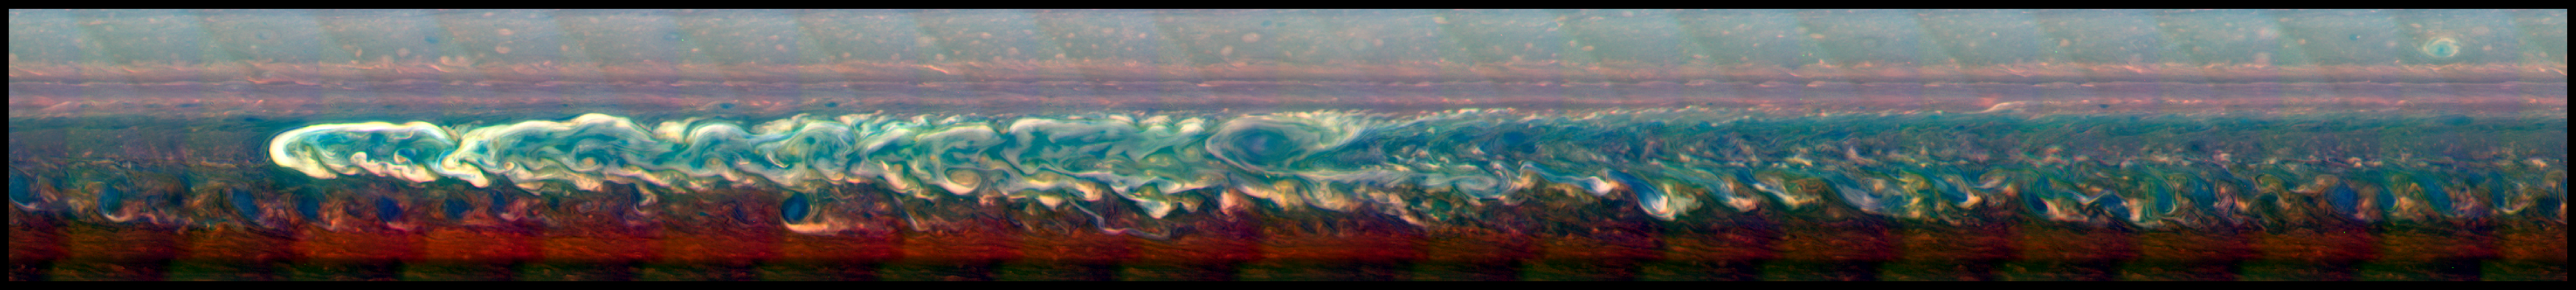

Northern Storm in Full Force

Annotated Image

This mosaic of images from NASA’s Cassini spacecraft shows the trail of a great northern storm on Saturn raging in full force. The contrast in the images has been enhanced to make the turbulent parts of the storm (in white) stand out without losing the details of the surrounding regions.

The head of the storm is the set of bright clouds near the left of the image. A clockwise-spinning vortex spawned by the storm shortly after it erupted in early December 2010 can be seen in the middle. The head of the storm moved very swiftly westward, while the vortex drifted more slowly westward.

Cassini’s imaging camera obtained the images that went into this mosaic on March 6, 2011. The image is centered at about 0 degrees longitude and 35 degrees latitude.

In this image, scientists assigned red, green and blue channels to those visible-light colors. However, this view is not what a human eye would see at Saturn — in enhancing the contrast, the natural color balance was not preserved. To human eyes, storm would have appeared more like a bright feature against a yellow background with less color variation, as is seen in PIA16724. In this color scheme, the brightness generally corresponds to the altitude of the cloud features. Bright white indicates highest cloud tops in the troposphere, and dark places indicate holes in the cloud layer. The subtle colors that become apparent in this enhanced-contrast view are probably produced by variation in the composition of clouds. However, the coloring agents responsible for producing these subtle hues remain unidentified.

The Cassini-Huygens mission is a cooperative project of NASA, the European Space Agency and the Italian Space Agency. NASA’s Jet Propulsion Laboratory, a division of the California Institute of Technology in Pasadena, manages the mission for NASA’s Science Mission Directorate, Washington. The Cassini orbiter and its two onboard cameras were designed, developed and assembled at JPL. The imaging operations center is based at the Space Science Institute in Boulder, Colo.

Credit: NASA/JPL-Caltech/SSI/Hampton University